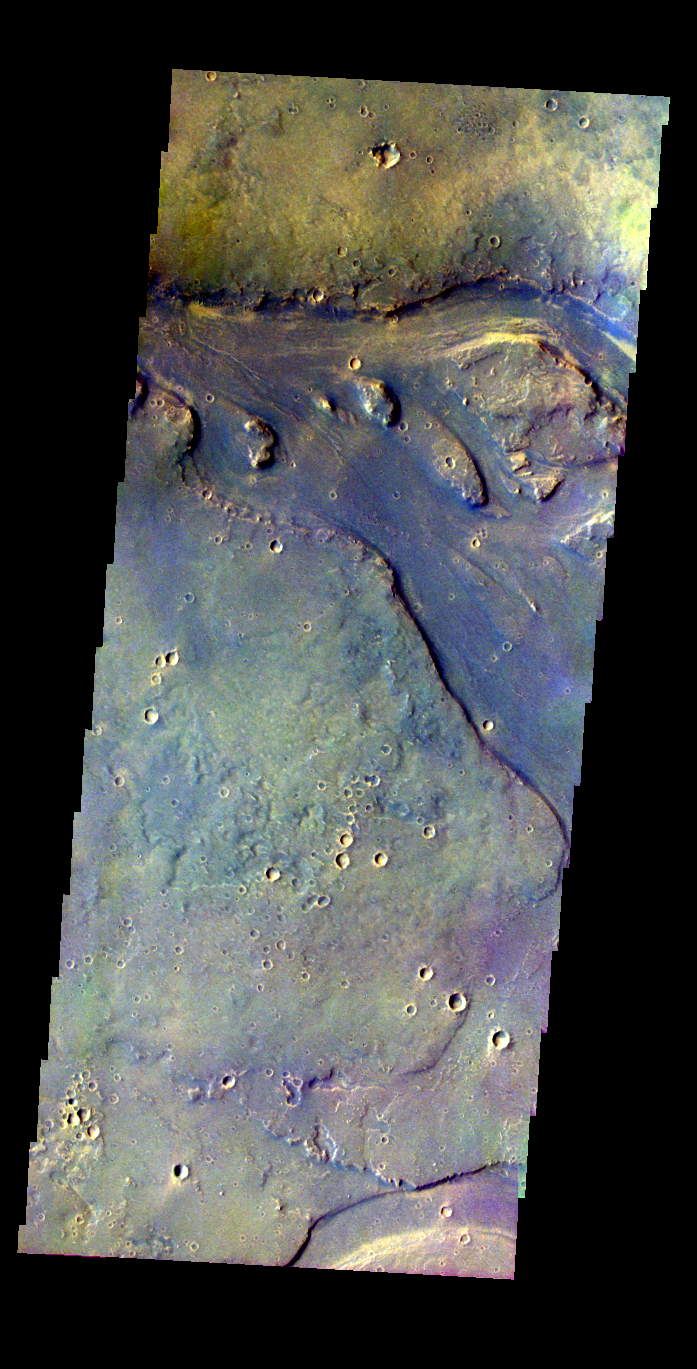

Tinjar Vallis

Released 19 May 2004

This image of Tinjar Vallis was acquired Oct. 20, 2002, during northern spring.

The THEMIS VIS camera is capable of capturing color images of the martian surface using its five different color filters. In this mode of operation, the spatial resolution and coverage of the image must be reduced to accommodate the additional data volume produced from the use of multiple filters. To make a color image, three of the five filter images (each in grayscale) are selected. Each is contrast enhanced and then converted to a red, green, or blue intensity image. These three images are then combined to produce a full color, single image. Because the THEMIS color filters don’t span the full range of colors seen by the human eye, a color THEMIS image does not represent true color. Also, because each single-filter image is contrast enhanced before inclusion in the three-color image, the apparent color variation of the scene is exaggerated. Nevertheless, the color variation that does appear is representative of some change in color, however subtle, in the actual scene. Note that the long edges of THEMIS color images typically contain color artifacts that do not represent surface variation.

Image information: VIS instrument. Latitude 28.2, Longitude 131.6 East (228.4 West). 38 meter/pixel resolution.

Note: this THEMIS visual image has not been radiometrically nor geometrically calibrated for this preliminary release. An empirical correction has been performed to remove instrumental effects. A linear shift has been applied in the cross-track and down-track direction to approximate spacecraft and planetary motion. Fully calibrated and geometrically projected images will be released through the Planetary Data System in accordance with Project policies at a later time.

NASA’s Jet Propulsion Laboratory manages the 2001 Mars Odyssey mission for NASA’s Office of Space Science, Washington, D.C. The Thermal Emission Imaging System (THEMIS) was developed by Arizona State University, Tempe, in collaboration with Raytheon Santa Barbara Remote Sensing. The THEMIS investigation is led by Dr. Philip Christensen at Arizona State University. Lockheed Martin Astronautics, Denver, is the prime contractor for the Odyssey project, and developed and built the orbiter. Mission operations are conducted jointly from Lockheed Martin and from JPL, a division of the California Institute of Technology in Pasadena.

Credit: NASA/JPL/Arizona State University